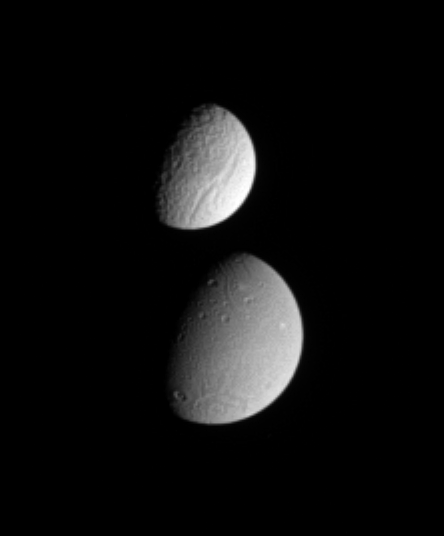

Tethys Meets Dione (Animation)

This brief movie catches Saturn’s moon Tethys partially occulting the moon Dione. It shows the trailing hemispheres of both moons (terrain centered on roughly 270 degrees longitude). Some rotation is evident on Tethys during the sequence.

Tethys’ diameter is 1,071 kilometers (665 miles). Dione’s diameter is 1,126 kilometers (700 miles).

The difference in the surface brightness of the two moons is immediately apparent.

The images in this movie sequence were taken in visible light with the Cassini spacecraft narrow-angle camera on Sept. 11, 2005, at a distance of 2.4 million kilometers (1.5 million miles) from Tethys and 2.6 million kilometers (1.6 million miles) from Dione. The image scale is about 15 kilometers (9 miles) per pixel on both moons.

A still image of this movie is also available (see PIA07621). It shows the two moons again, from an opposite viewing angle, with Dione in the near field.

The Cassini-Huygens mission is a cooperative project of NASA, the European Space Agency and the Italian Space Agency. The Jet Propulsion Laboratory, a division of the California Institute of Technology in Pasadena, manages the mission for NASA’s Science Mission Directorate, Washington, D.C. The Cassini orbiter and its two onboard cameras were designed, developed and assembled at JPL. The imaging operations center is based at the Space Science Institute in Boulder, Colo.

Credit: NASA/JPL/Space Science Institute